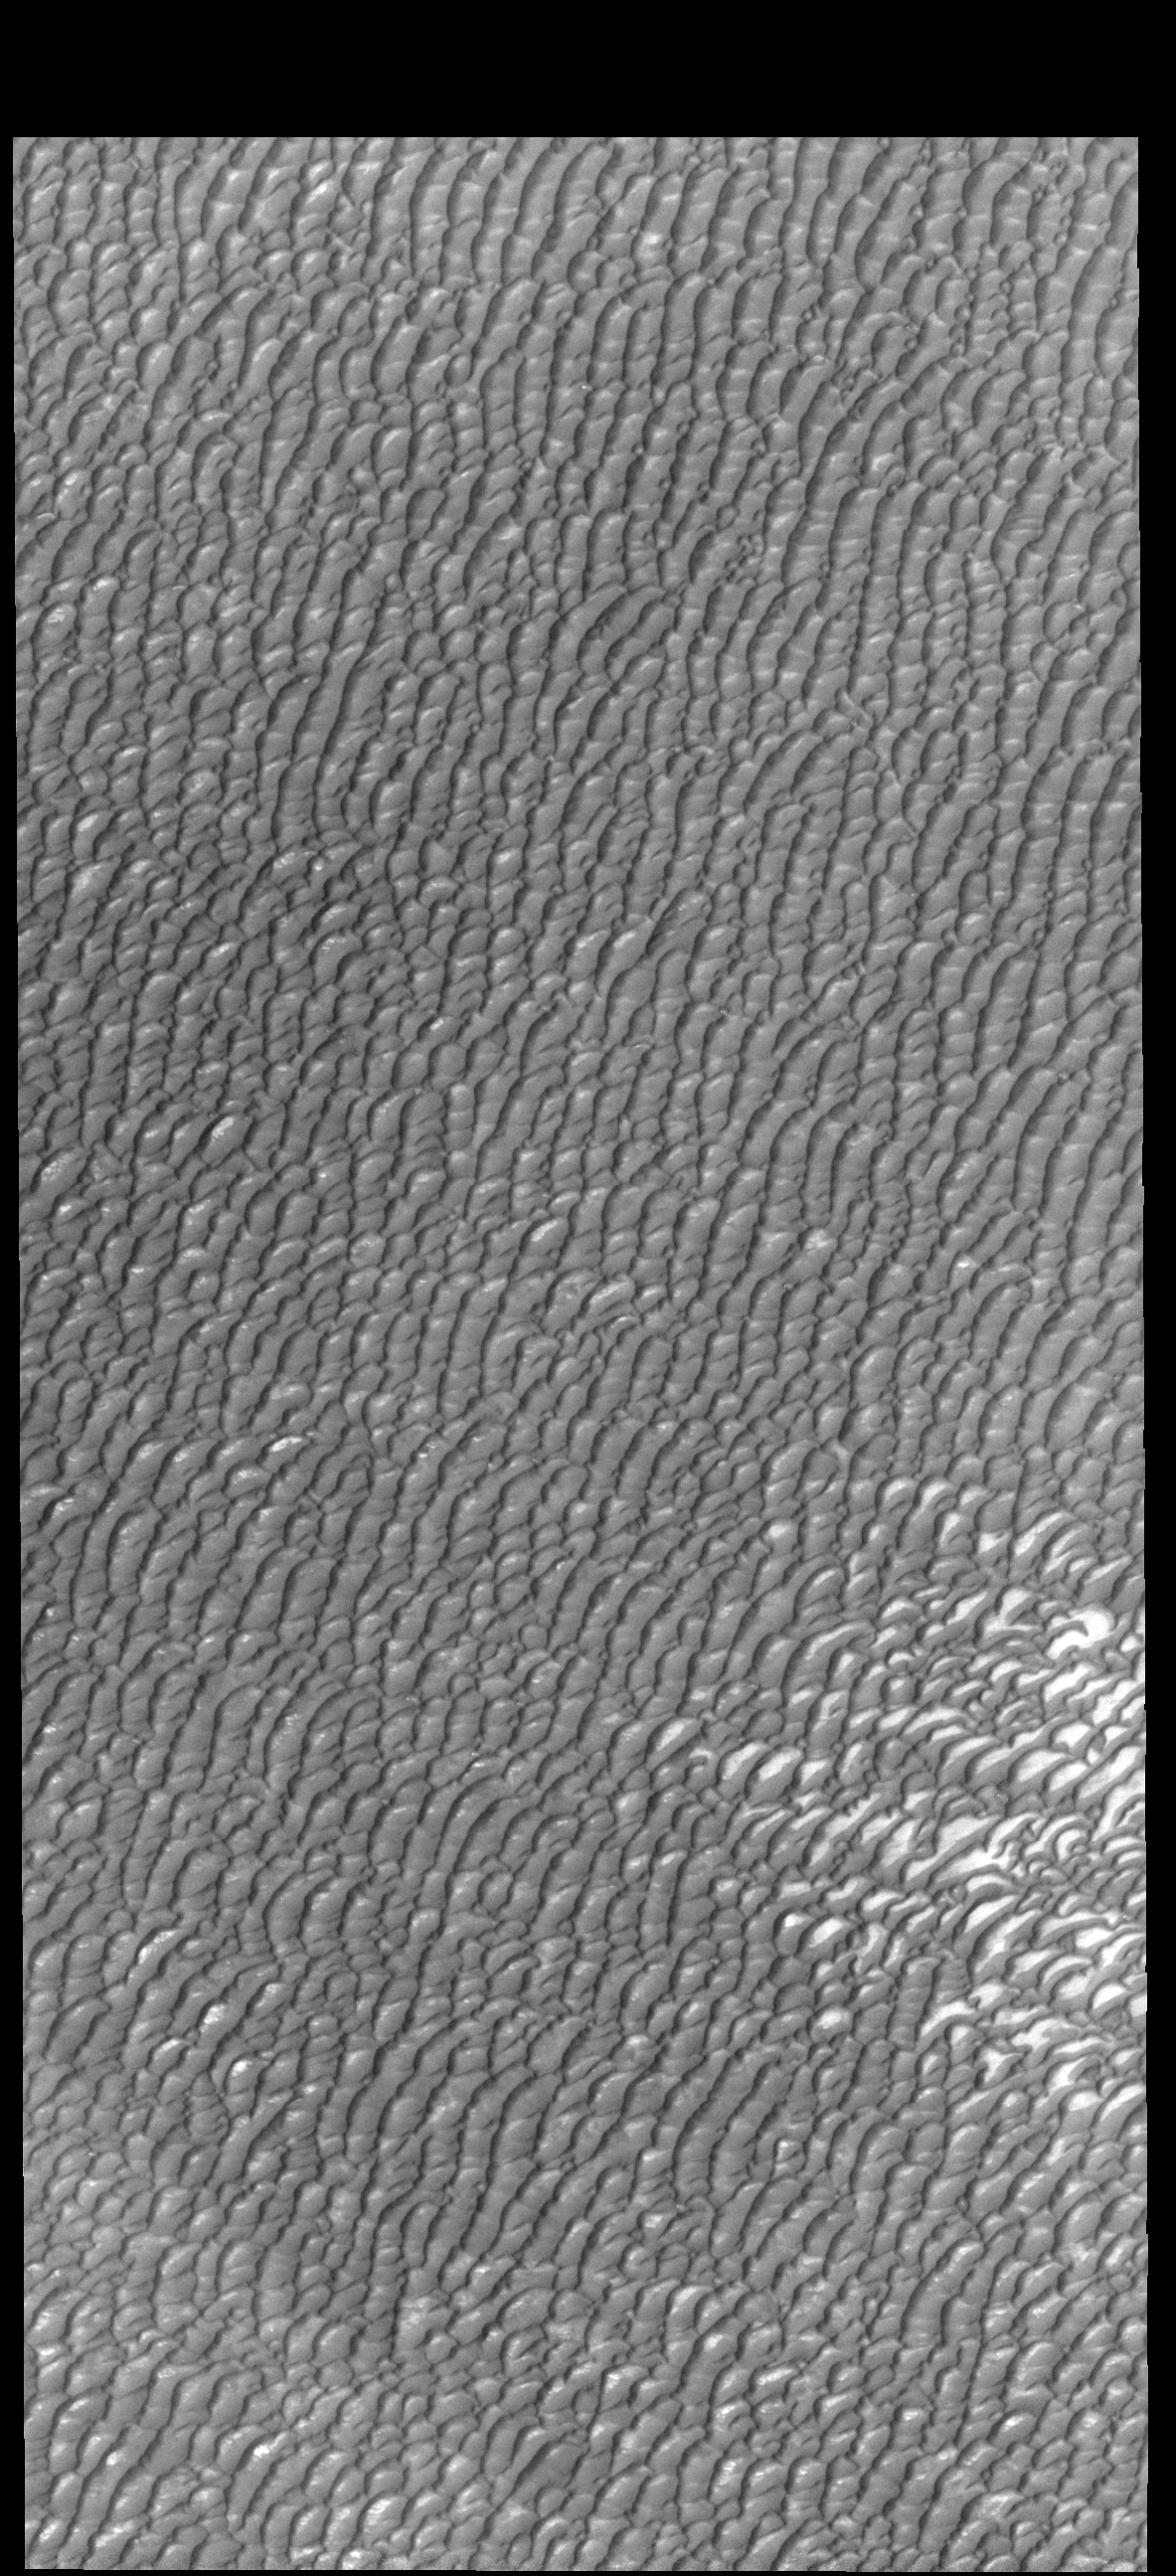

Olympia Undae

This VIS image shows a small portion of Olympia Undae, an extensive dune field near the north polar cap. This image was collected during summer, so the dunes are free of surface frost.

Credit: NASA/JPL-Caltech/ASU